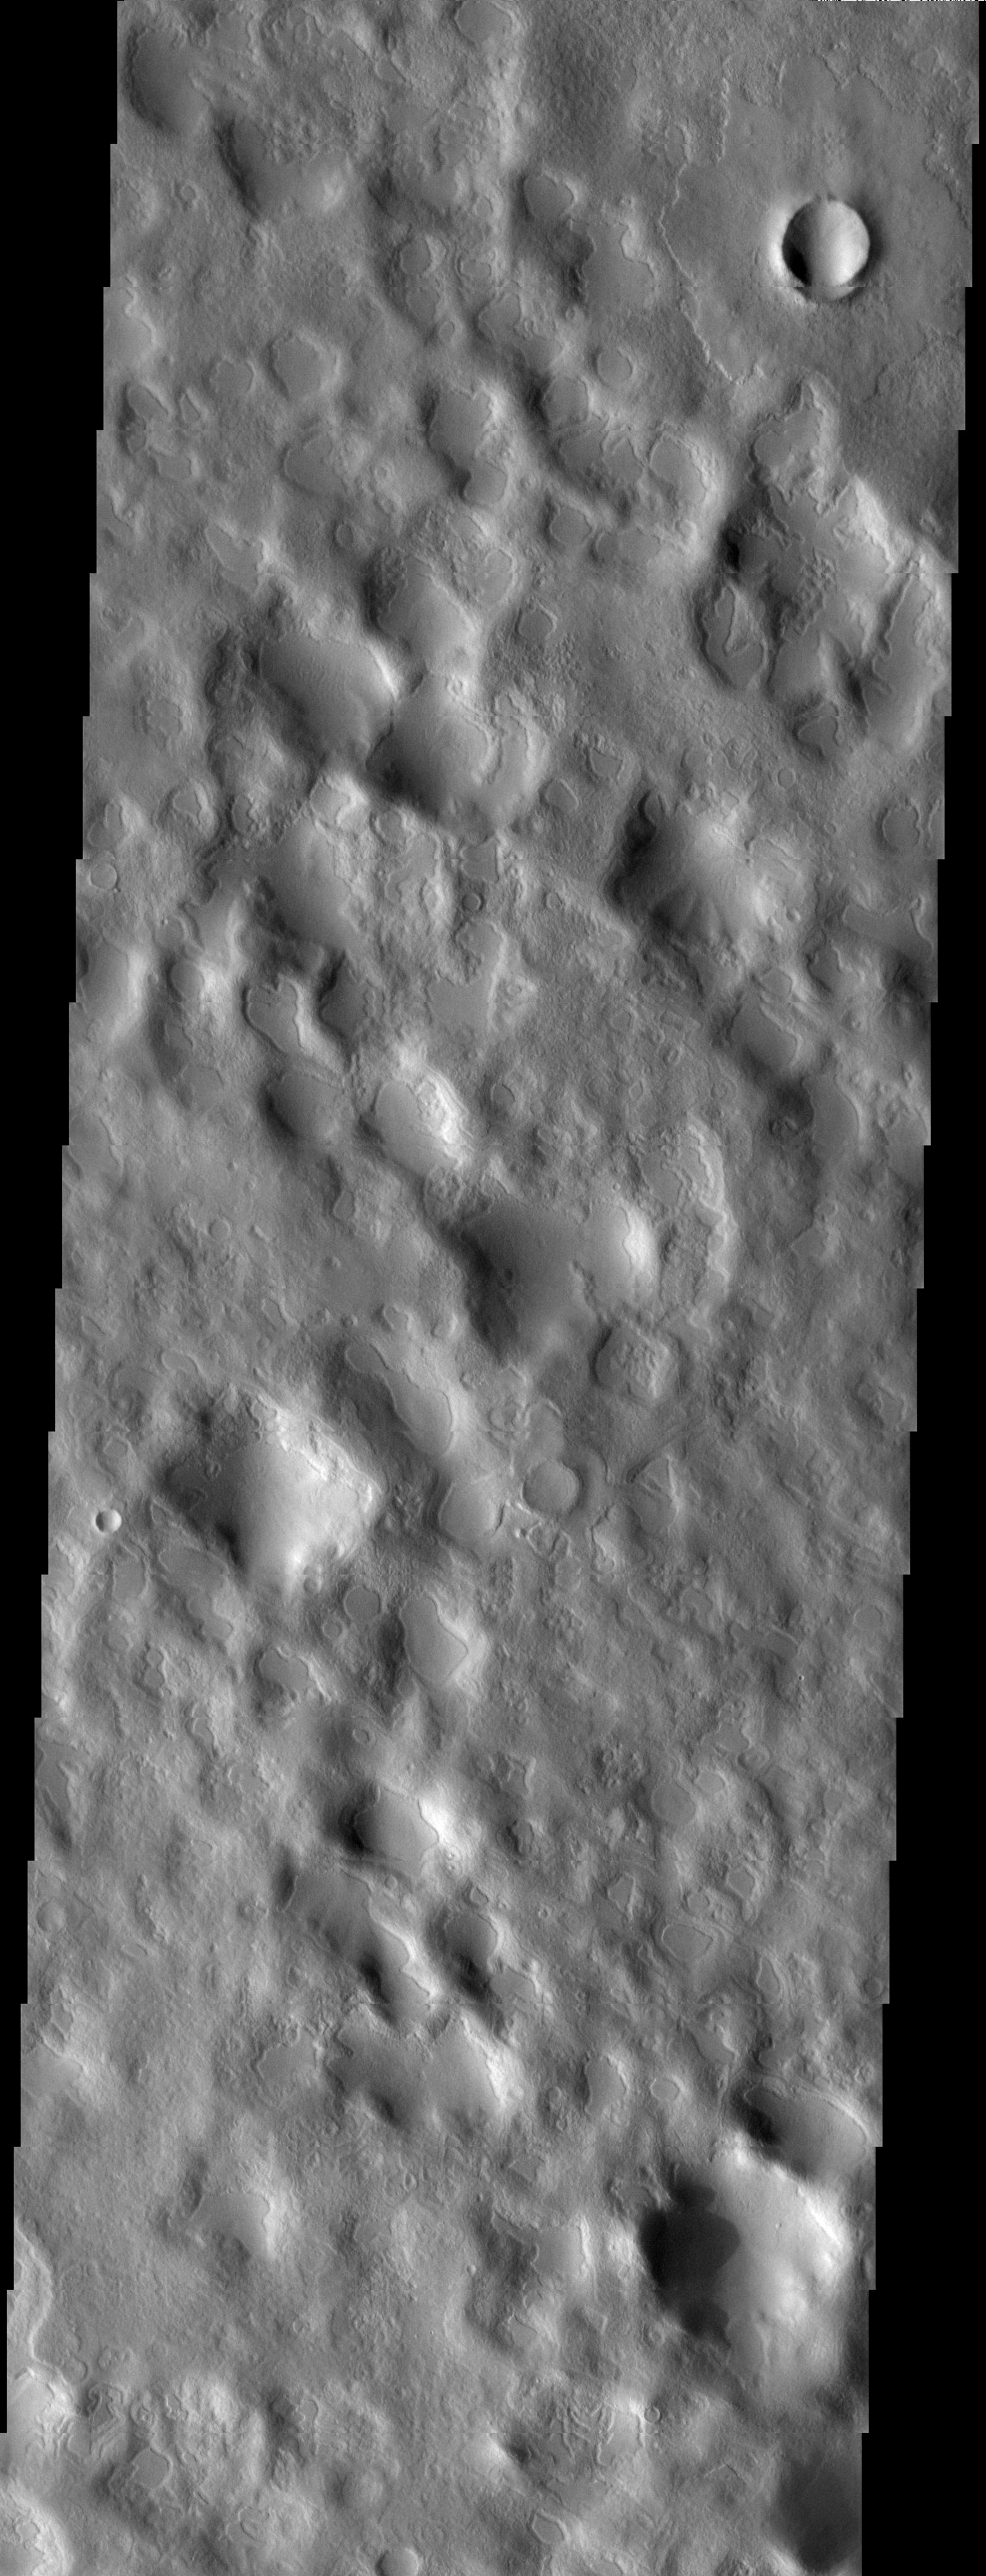

Is It Snow?

Released 25 April 2003

Amidst the hummocky topography produced by the ejecta from Lyot crater, smooth patches of material fill shallow depressions. Most researchers would agree that ice probably is a component of the smooth material and has a role in producing the unusual style of erosion seen in this image. But is it ice rich sediment or ice covered by sediment?

Note: this THEMIS visual image has not been radiometrically nor geometrically calibrated for this preliminary release. An empirical correction has been performed to remove instrumental effects. A linear shift has been applied in the cross-track and down-track direction to approximate spacecraft and planetary motion. Fully calibrated and geometrically projected images will be released through the Planetary Data System in accordance with Project policies at a later time.

NASA’s Jet Propulsion Laboratory manages the 2001 Mars Odyssey mission for NASA’s Office of Space Science, Washington, D.C. The Thermal Emission Imaging System (THEMIS) was developed by Arizona State University, Tempe, in collaboration with Raytheon Santa Barbara Remote Sensing. The THEMIS investigation is led by Dr. Philip Christensen at Arizona State University. Lockheed Martin Astronautics, Denver, is the prime contractor for the Odyssey project, and developed and built the orbiter. Mission operations are conducted jointly from Lockheed Martin and from JPL, a division of the California Institute of Technology in Pasadena.

Image information: VIS instrument. Latitude 53.5, Longitude 22.8 East (337.2 West). 19 meter/pixel resolution.

Credit: NASA/JPL/Arizona State University